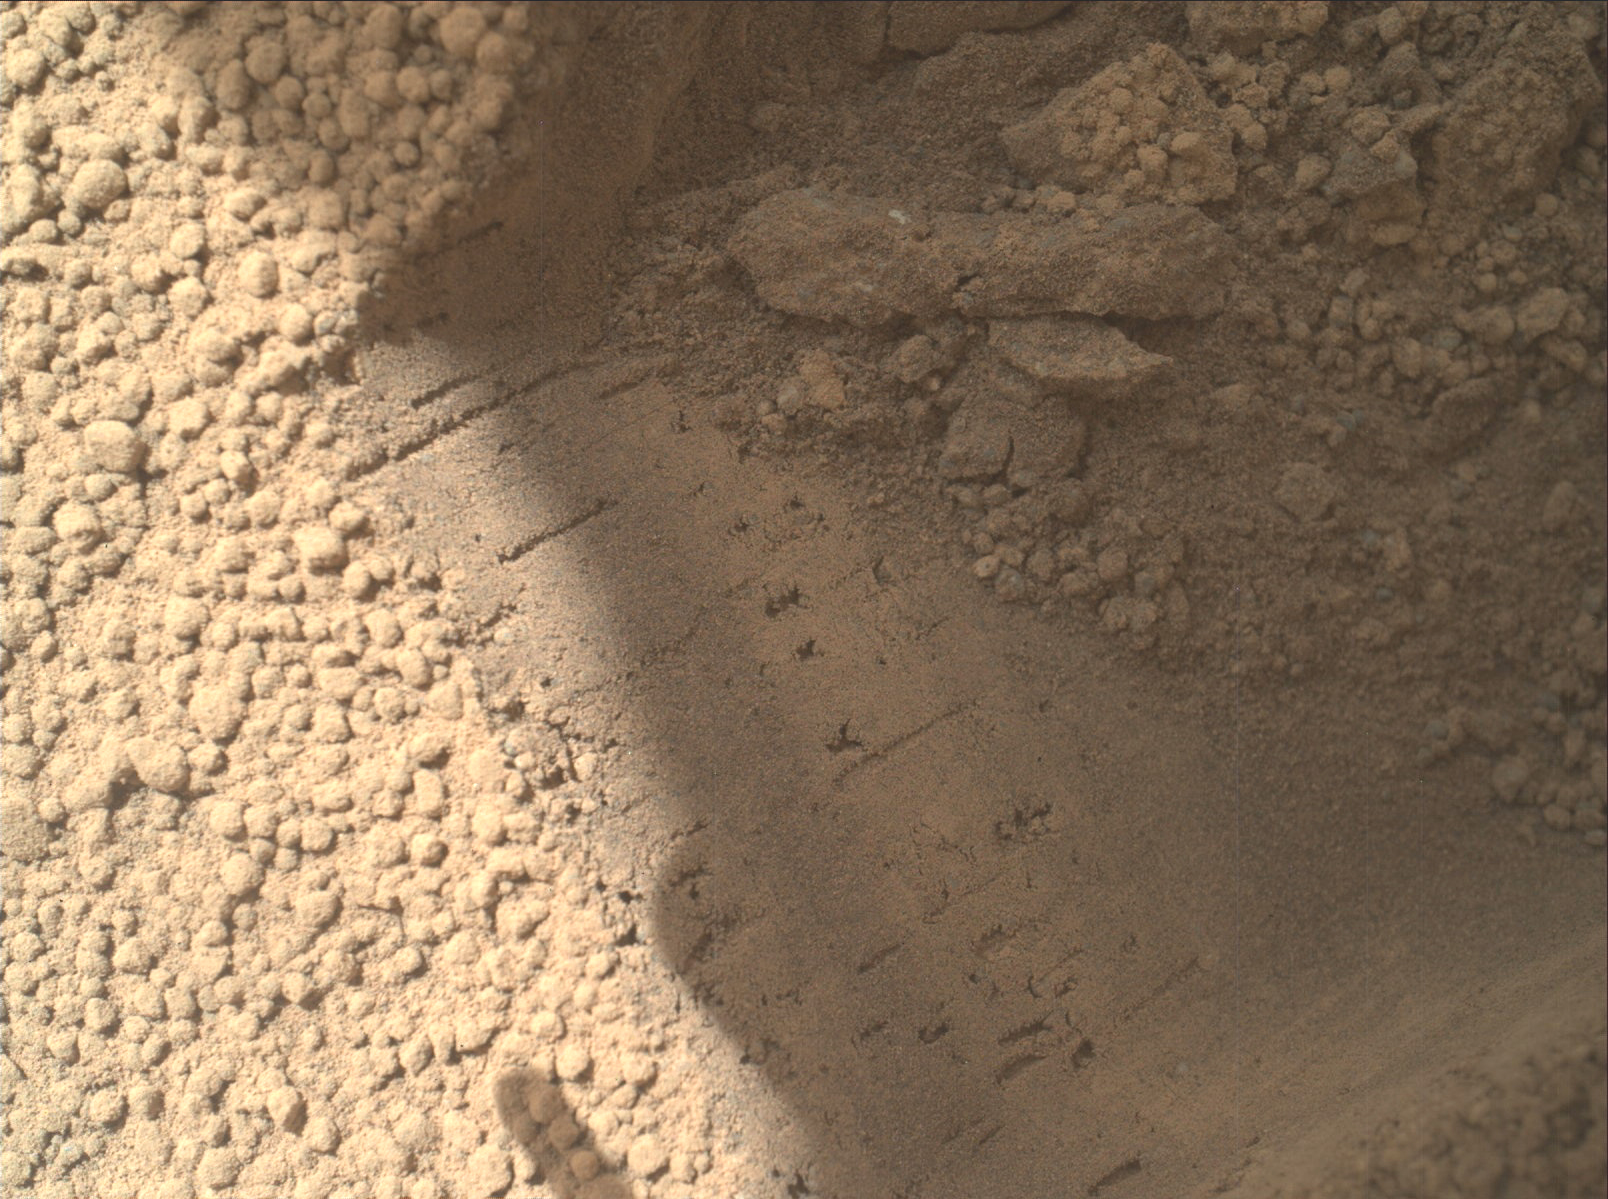

Bright Particle of Martian Origin in Scoop Hole

This image contributed to an interpretation by NASA’s Mars rover Curiosity science team that some of the bright particles on the ground near the rover are native Martian material. Other light-toned material nearby (see PIA16230) has been assessed as small debris from the spacecraft.

Curiosity’s Mars Hand Lens Imager (MAHLI) camera took this image on the mission’s 66th Martian day, or sol, (Oct. 12, 2012) showing part of the hole or bite left in the ground when Curiosity collected its first scoop of Martian soil five sols earlier. A clod of soil near the top center of the image contains a light-toned particle. The observation that the particle is embedded in the clod led scientists to assess this particle as Martian material, not something from the spacecraft. This assessment prompted the mission to continue scooping in the area, despite observations of a few light-toned particles in the area being scooped.

The image shows an area about 2 inches (5 centimeters) across. It is brightened to improve visibility in the shaded area.

JPL manages the Mars Science Laboratory/Curiosity for NASA’s Science Mission Directorate in Washington. The rover was designed, developed and assembled at JPL, a division of the California Institute of Technology in Pasadena.

Credit: NASA/JPL-Caltech/MSSS